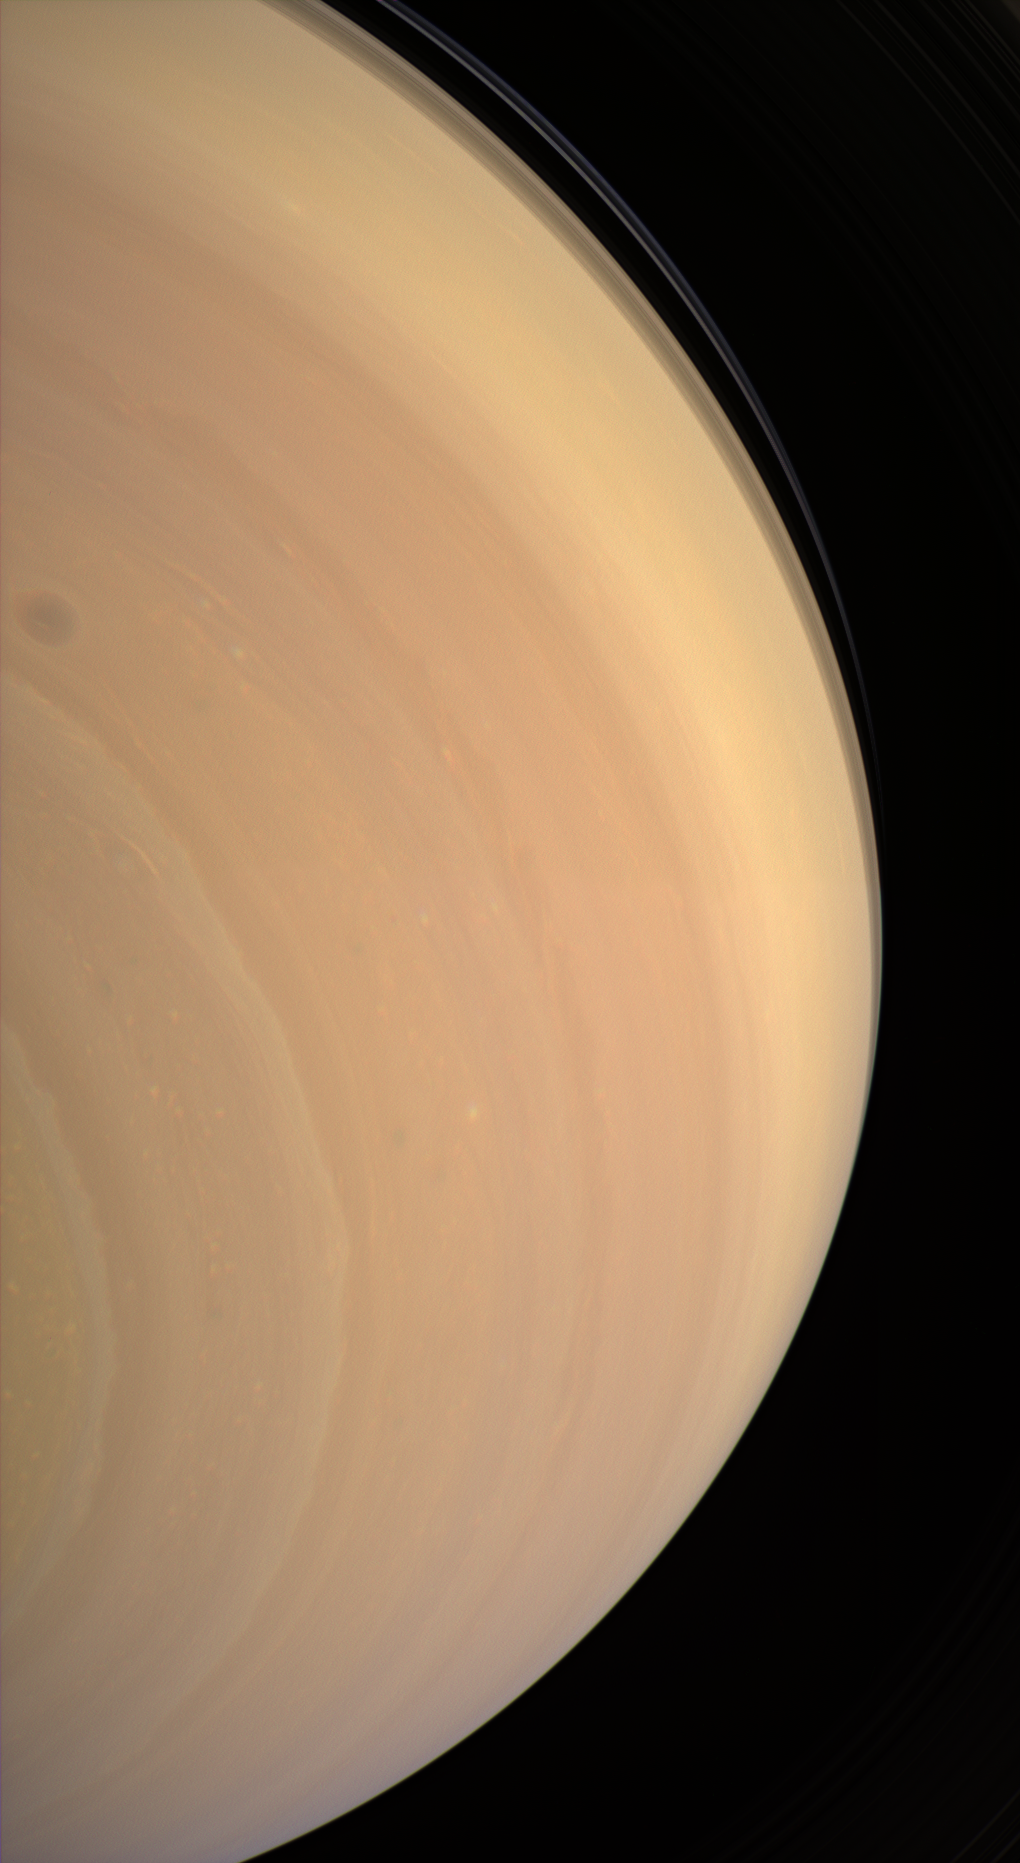

Looking Up

The Cassini spacecraft gazes upward at the face of giant Saturn, seeing beyond the equator to where ring shadows fall across the bluish northern latitudes.

This extreme southern view looks northward from about 58 degrees below the ringplane.

Images taken using red, green and blue spectral filters were combined to create this natural color view. The images were obtained with the Cassini spacecraft wide-angle camera on Feb. 1, 2007 at a distance of approximately 940,000 kilometers (584,000 miles) from Saturn. Image scale is 106 kilometers (66 miles) per pixel.

The Cassini-Huygens mission is a cooperative project of NASA, the European Space Agency and the Italian Space Agency. The Jet Propulsion Laboratory, a division of the California Institute of Technology in Pasadena, manages the mission for NASA’s Science Mission Directorate, Washington, D.C. The Cassini orbiter and its two onboard cameras were designed, developed and assembled at JPL. The imaging operations center is based at the Space Science Institute in Boulder, Colo.

Credit: NASA/JPL/Space Science Institute